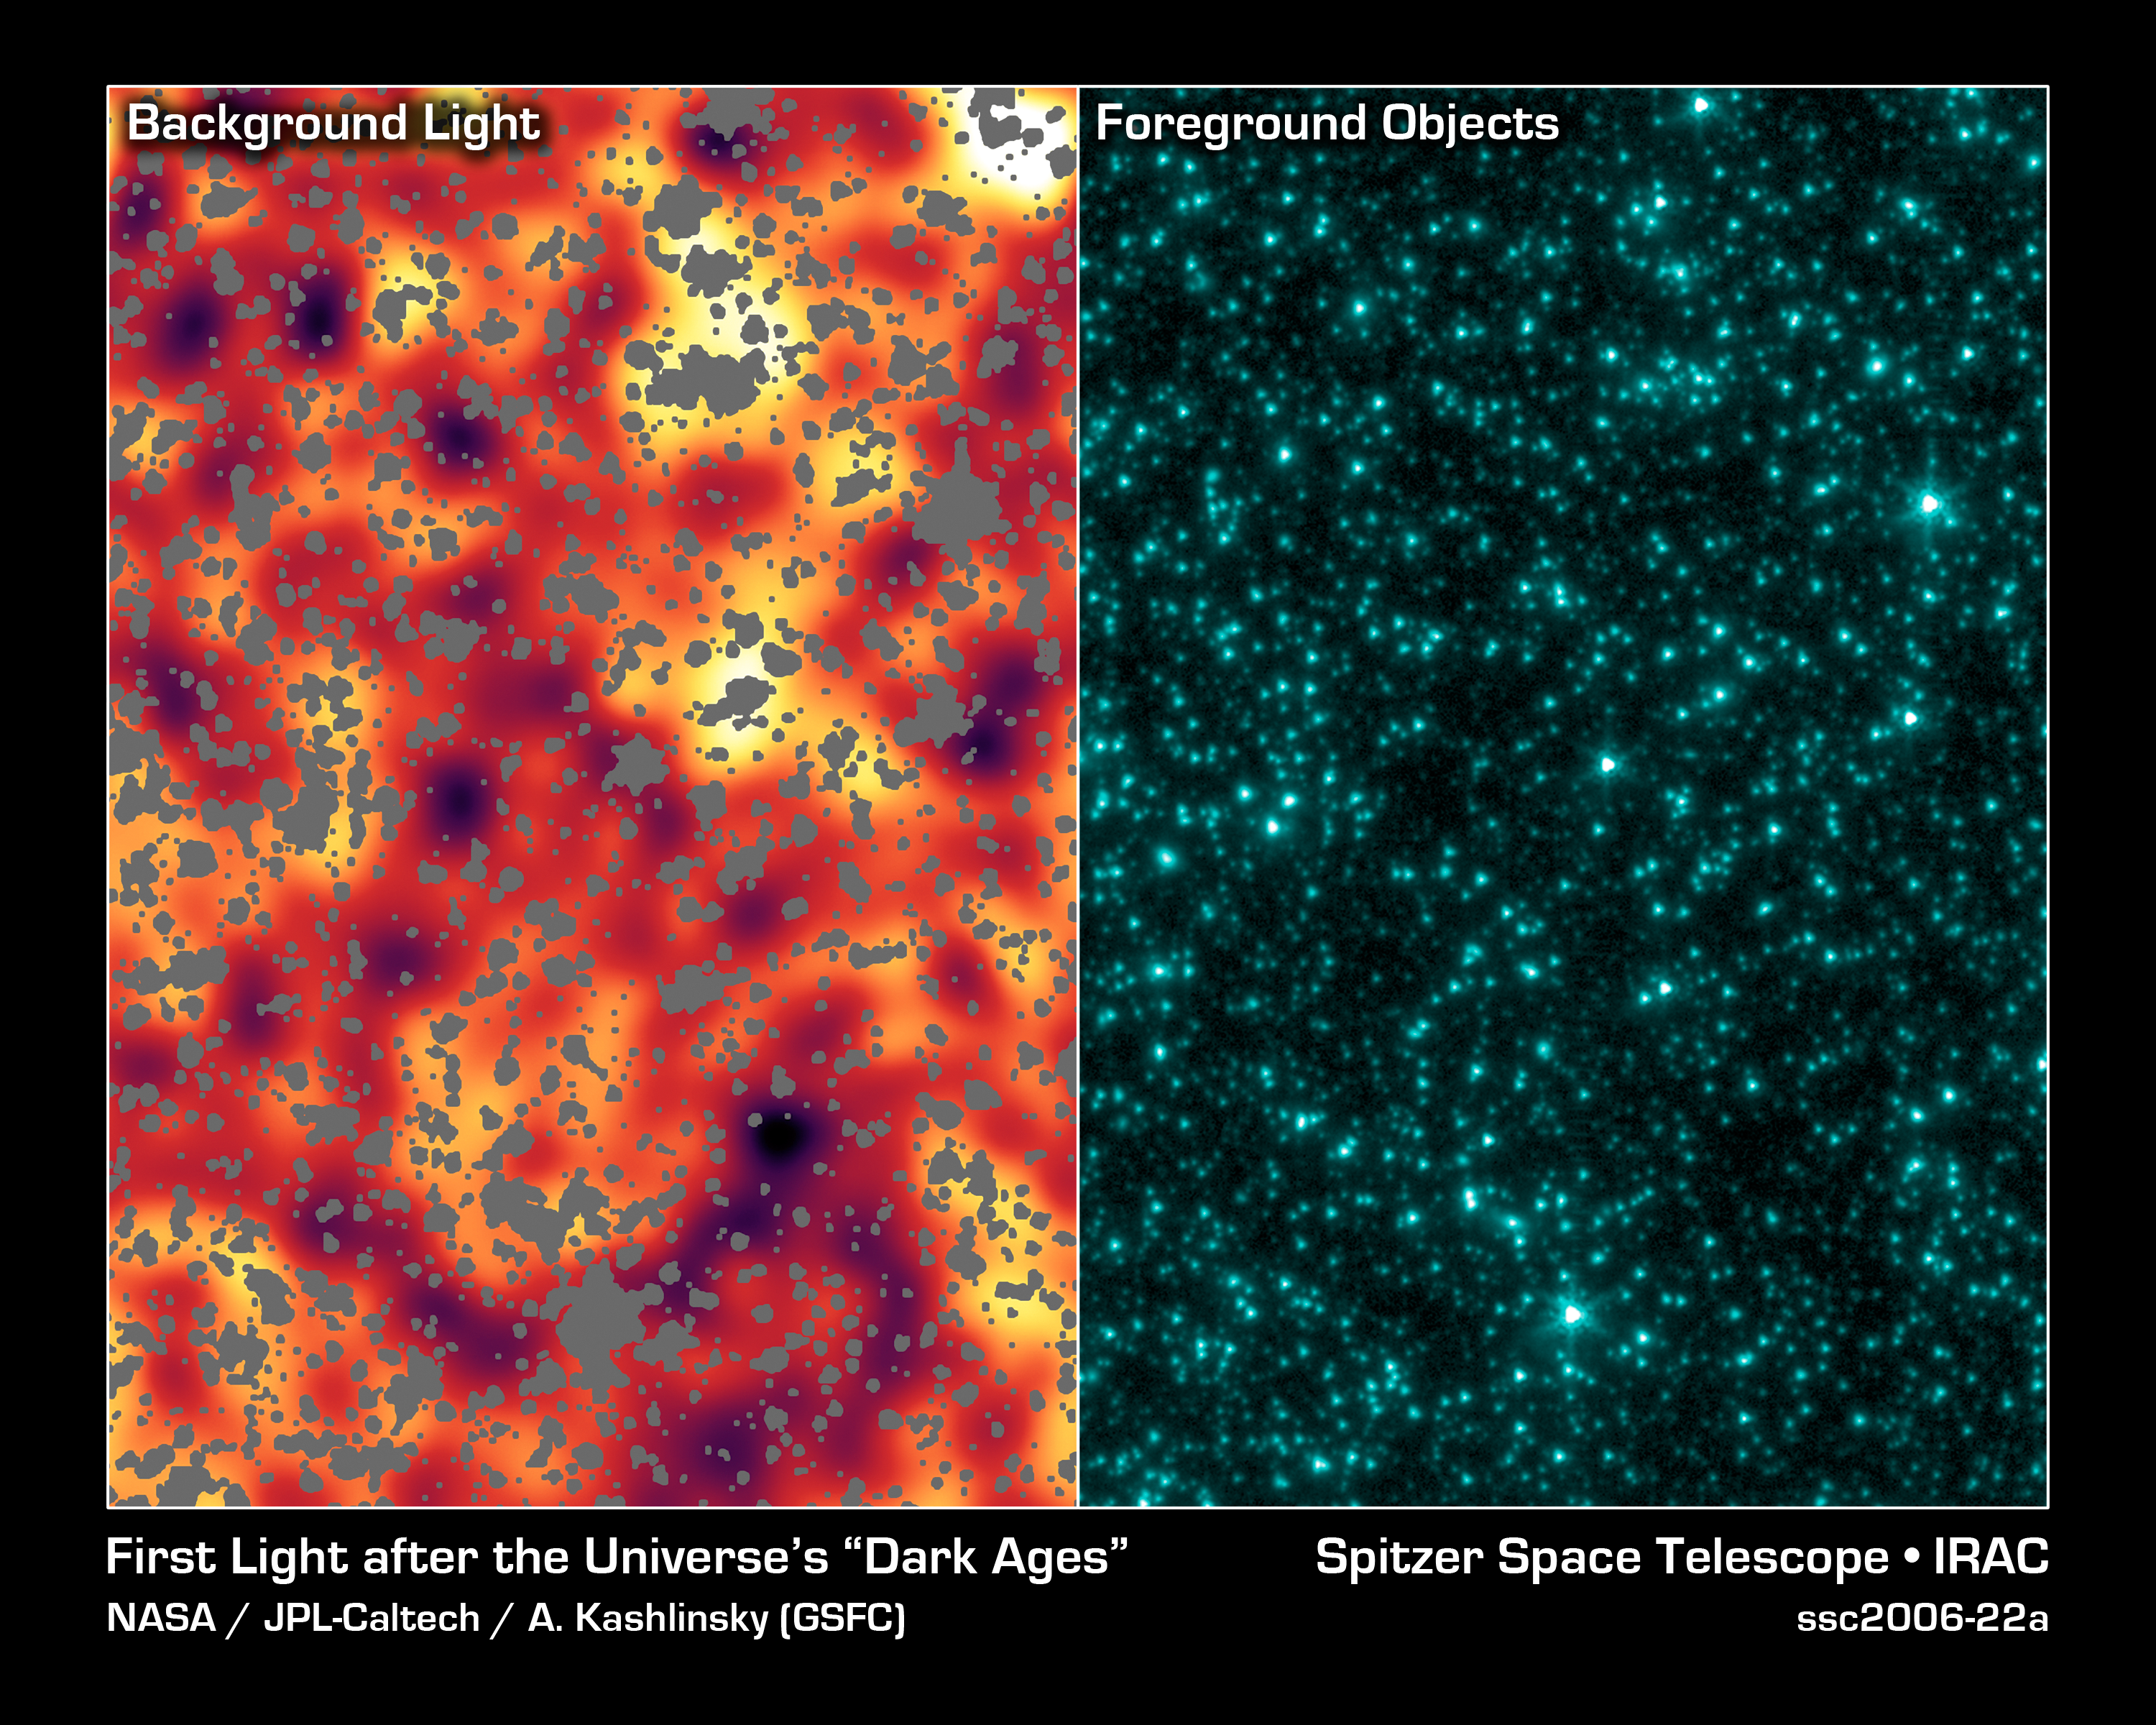

The Universe's First Fireworks

The right panel is an image from NASA's Spitzer Space Telescope of stars and galaxies in the Ursa Major constellation. This infrared image covers a region of space so large that light would take up to 100 million years to travel across it. The left panel is the same image after stars, galaxies and other sources were masked out. The remaining background light is from a period of time when the universe was less than one billion years old, and most likely originated from the universe's very first groups of objects -- either huge stars or voracious black holes. Darker shades in the image on the left correspond to dimmer parts of the background glow, while yellow and white show the brightest light.

Credit: NASA/JPL-Caltech/A. Kashlinsky (GSFC)